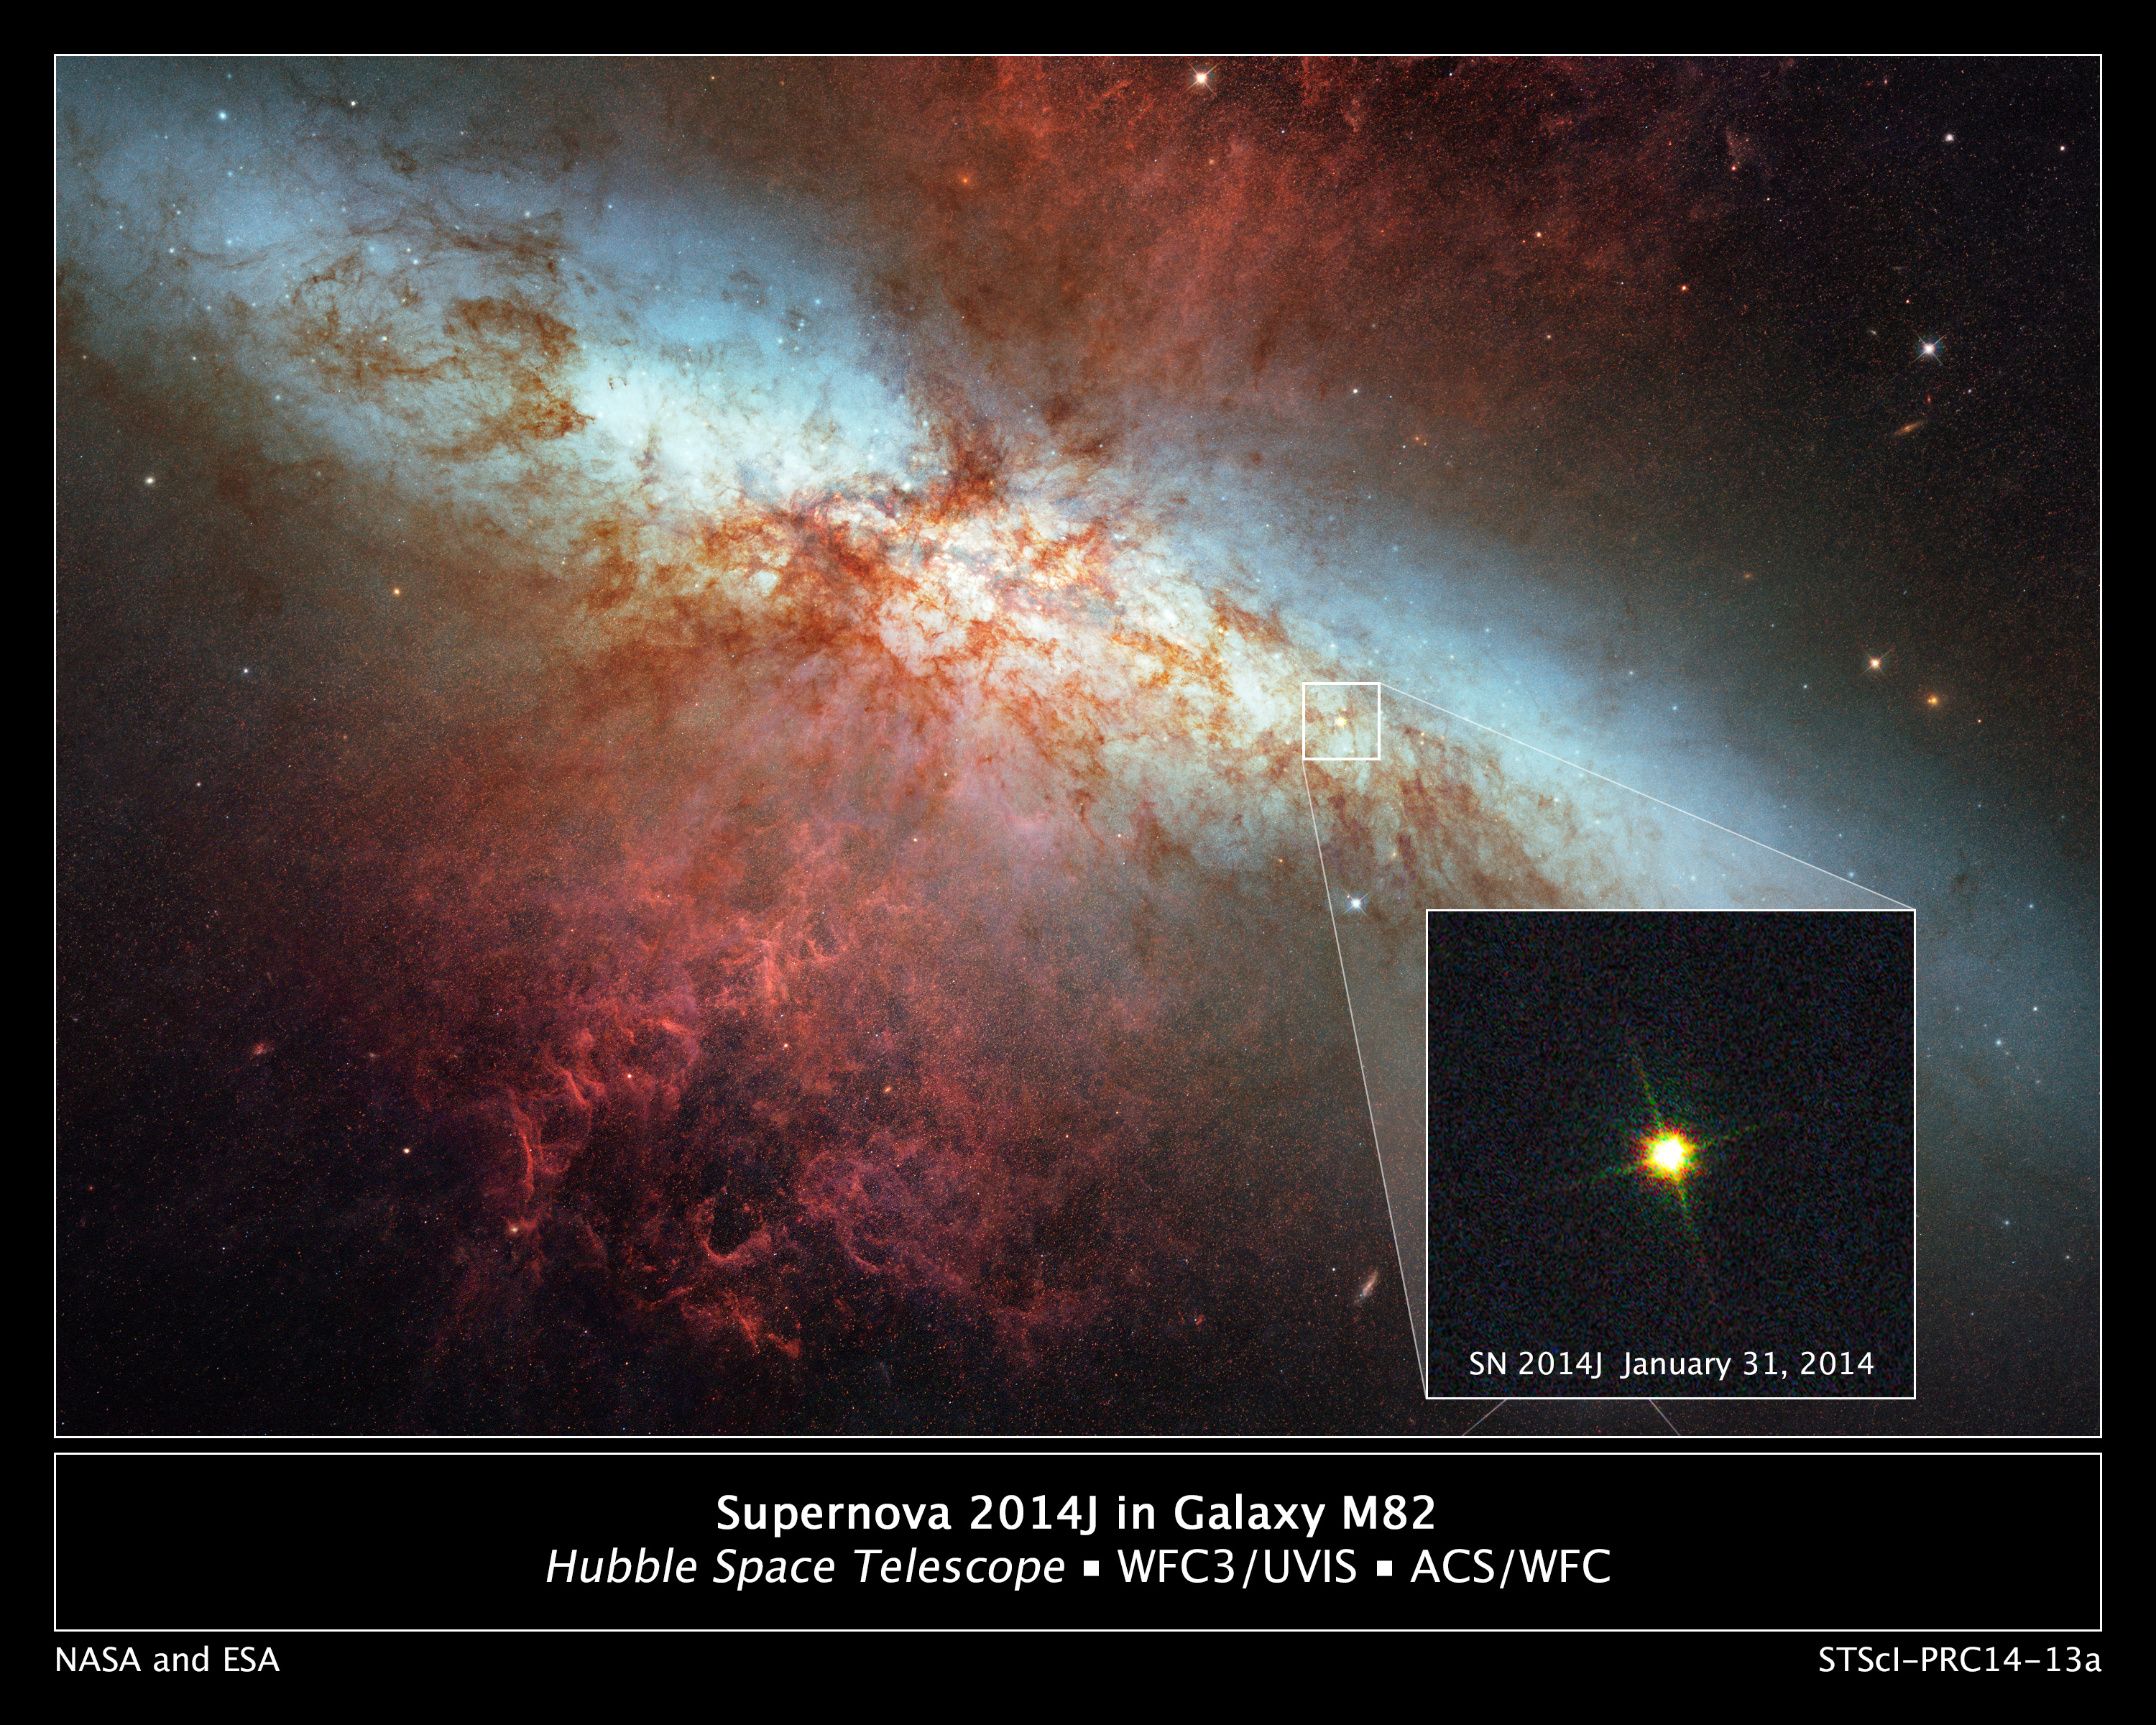

Hubble Monitors Supernova In Nearby Galaxy M82

This is a Hubble Space Telescope composite image of a supernova explosion designated SN 2014J in the galaxy M82. At a distance of approximately 11.5 million light-years from Earth it is the closest supernova of its type discovered in the past few decades. The explosion is categorized as a Type Ia supernova, which is theorized to be triggered in binary systems consisting of a white dwarf and another star – which could be a second white dwarf, a star like our Sun, or a giant star.

Astronomers using a ground-based telescope discovered the explosion on January 21, 2014. This Hubble photograph was taken on January 31, as the supernova approached its peak brightness. The Hubble data are expected to help astronomers refine distance measurements to Type Ia supernovae. In addition, the observations could yield insights into what kind of stars were involved in the explosion. Hubble's ultraviolet-light sensitivity will allow astronomers to probe the environment around the site of the supernova explosion and in the interstellar medium of the host galaxy.

Because of their consistent peak brightness, Type Ia supernovae are among the best tools to measure distances in the universe. They were fundamental to the 1998 discovery of the mysterious acceleration of the expanding universe. A hypothesized repulsive force, called dark energy, is thought to cause the acceleration.

The January 31 image, shown here as an inset, was taken in visible light with Hubble's Wide Field Camera 3. This image was superimposed into a photo mosaic of the entire galaxy taken in 2006 with Hubble's Advanced Camera for Surveys.

Among the other major NASA space-based observatories used in the M82 viewing campaign are Spitzer Space Telescope, Chandra X-ray Observatory, Nuclear Spectroscopic Telescope Array (NuSTAR), Fermi Gamma-ray Space Telescope, Swift Gamma-Ray Burst Explorer, and the Stratospheric Observatory for Infrared Astronomy (SOFIA).

Credit: NASA, ESA, A. Goobar (Stockholm University), and the Hubble Heritage Team (STScI/AURA)